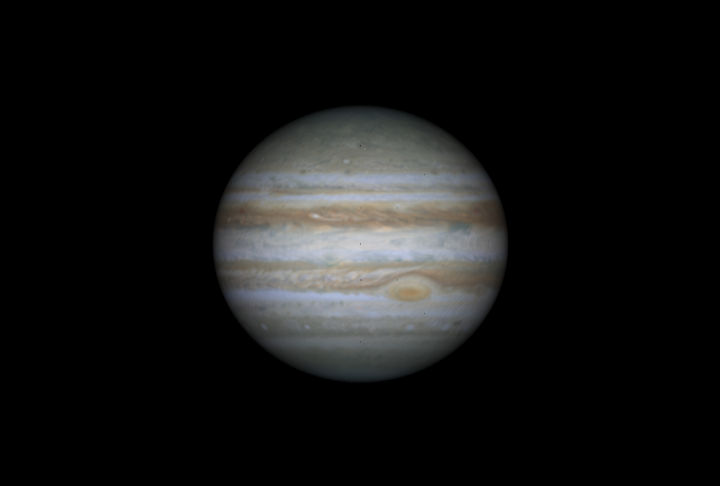

3-D Atmosphere Movie

Quicktime file (45k)
Larger AVI file (151k)

NASA’s Cassini spacecraft took narrow-angle images of Jupiter’s outer atmosphere, showing the giant planet as if it were constantly bathed in sunlight. To make this 3-D movie sequence (of which the release image is a still frame), projections of the movement of the atmosphere were inserted between frames, then projected on to a globe matching Jupiter’s size and shape. The interpolated data came from studies by a previous mission to Jupiter, NASA’s Voyager spacecraft. The movie shows one frame every 1.1 hours, over 10 days, from October 31 to November 9, 2000.

Cassini is a cooperative mission of NASA, the European Space Agency and the Italian Space Agency. JPL, a division of the California Institute of Technology in Pasadena, manages Cassini for NASA’s Office of Space Science, Washington, D.C.

Credit: NASA/JPL/University of Arizona